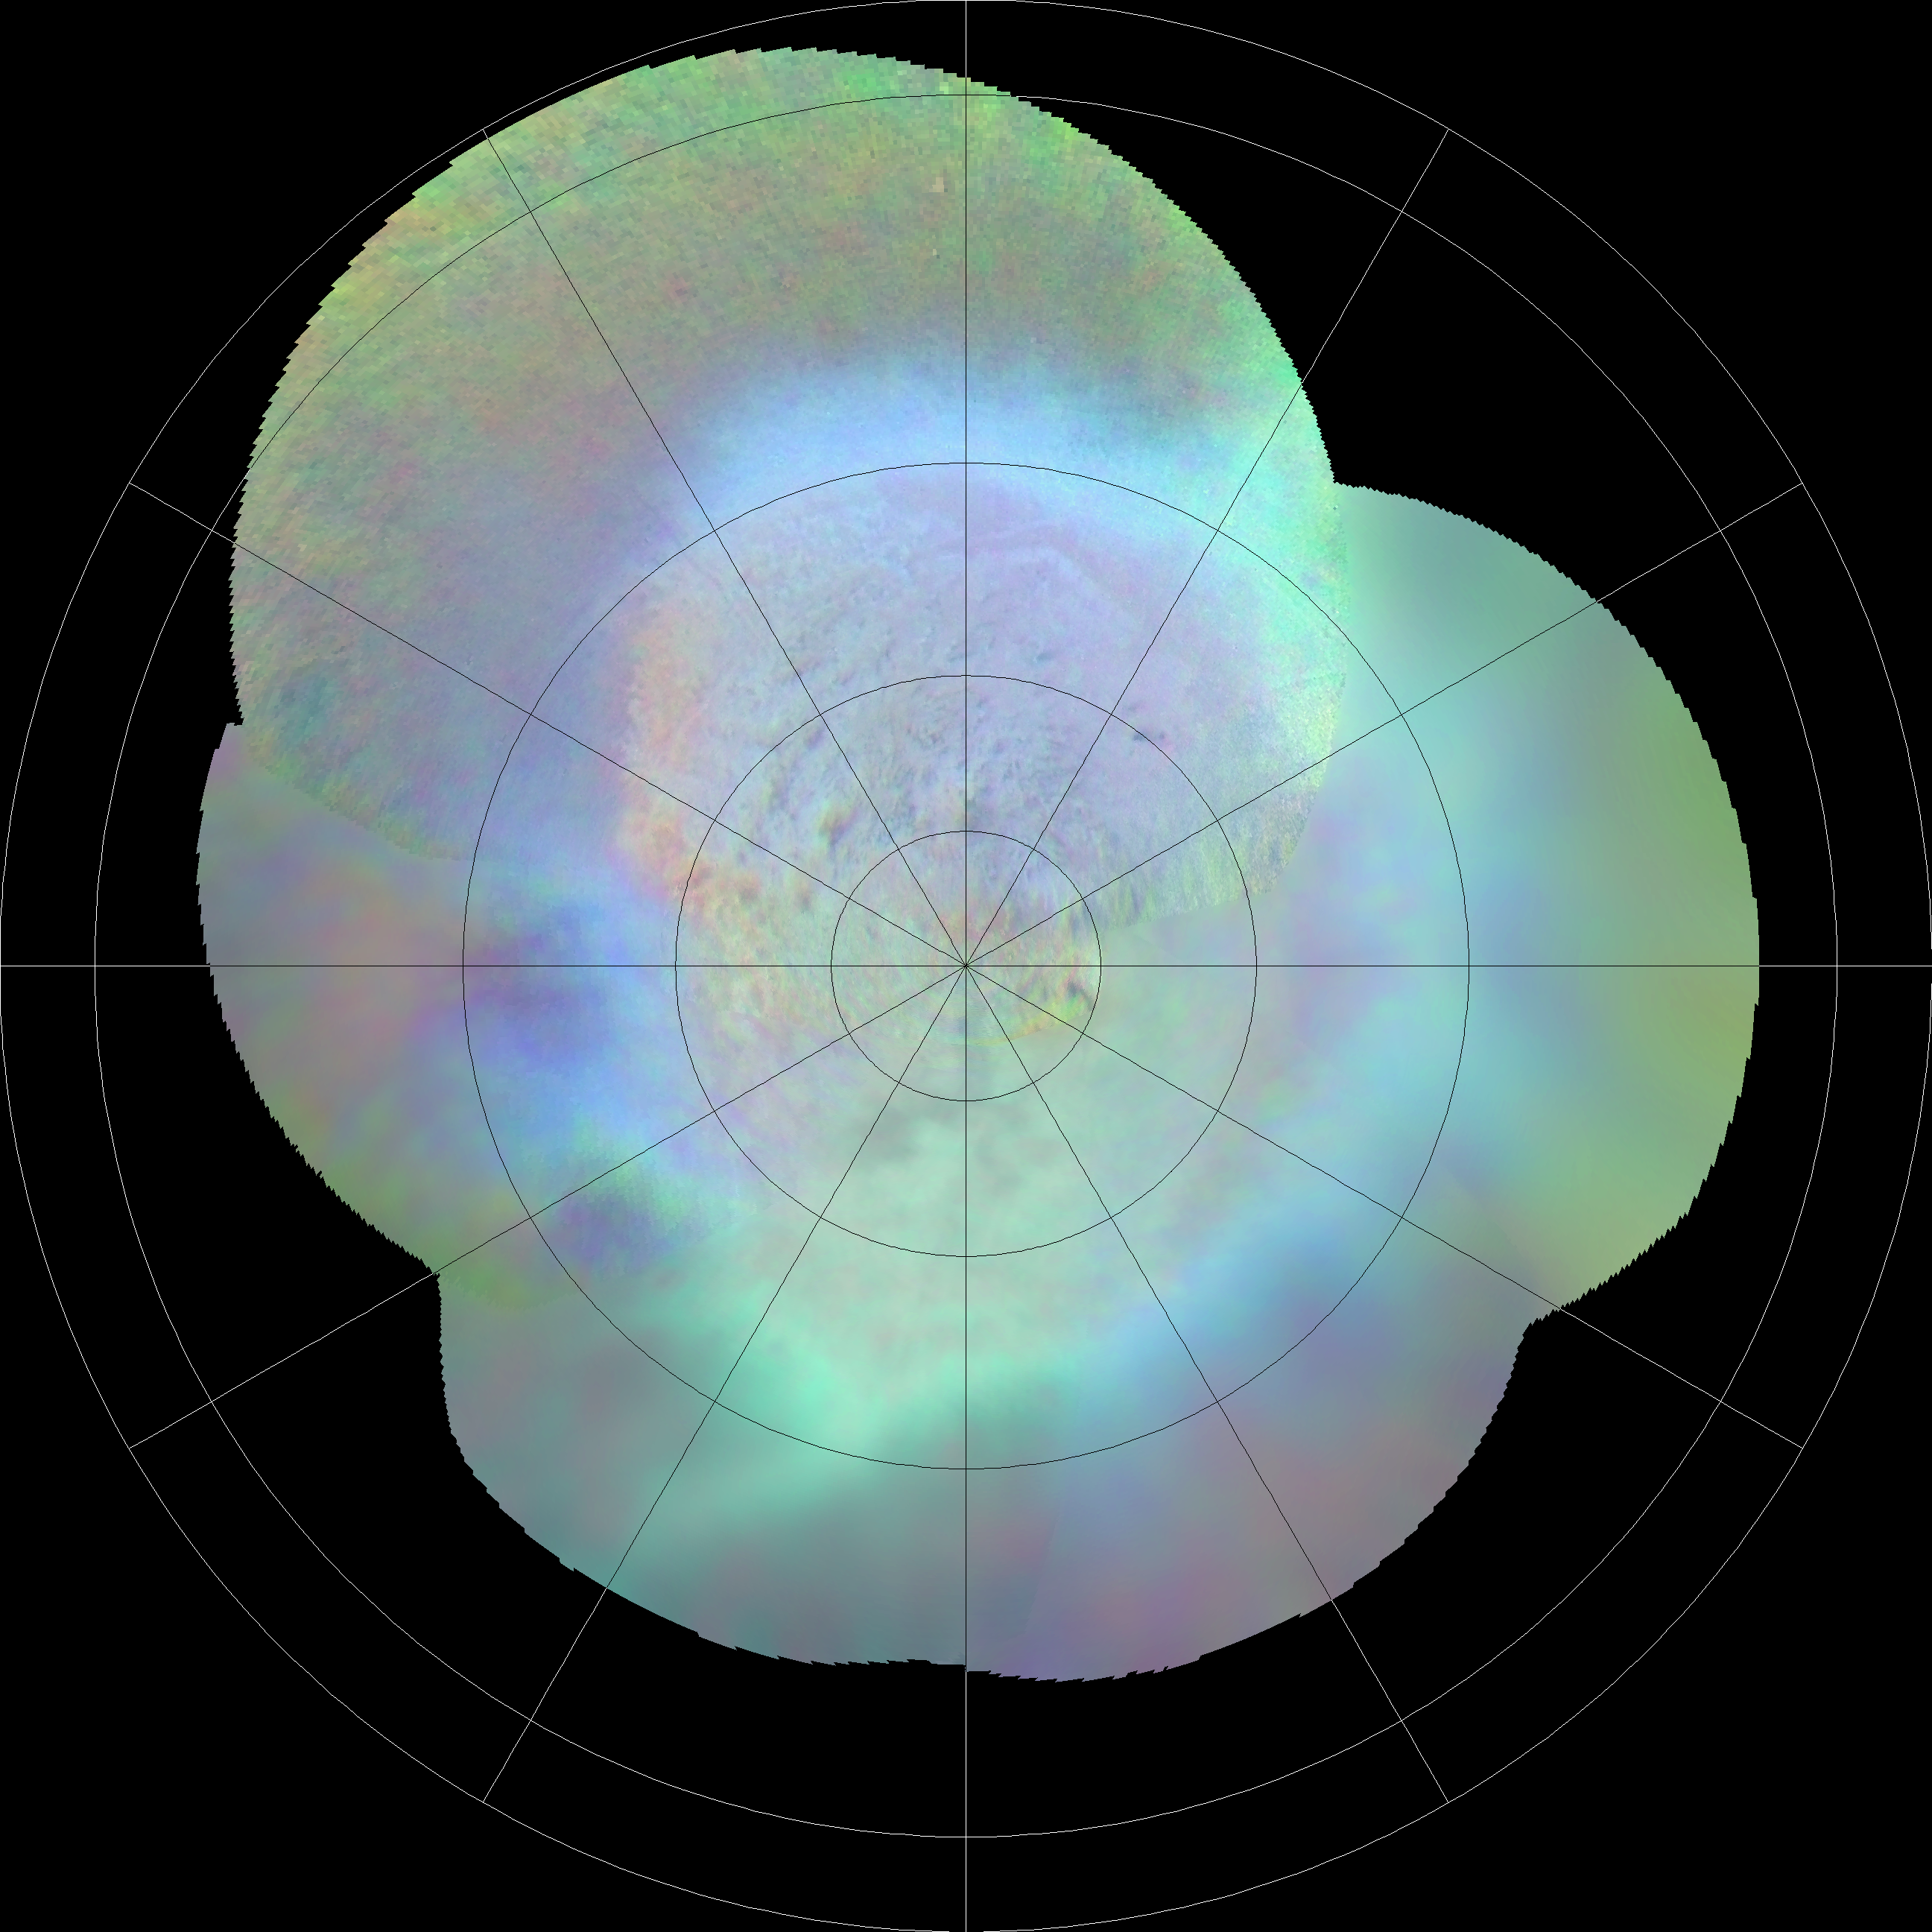

Triton’s Southern Hemisphere

This polar projection of Triton’s southern hemisphere provides a view of the southern polar cap and bright equatorial fringe. The margin of the cap is scalloped and ranges in latitude from +10 degrees to -30 degrees. The bright fringe is closely associated with the cap’s margin; from it, diffuse bright rays extend north-northeast for hundreds of kilometers. The bright fringe probably consists of very fresh nitrogen frost or snow, and the rays consist of bright-fringe materials that were redistributed by north-moving Coriolis-deflected winds.

Credit: NASA/JPL/USGS